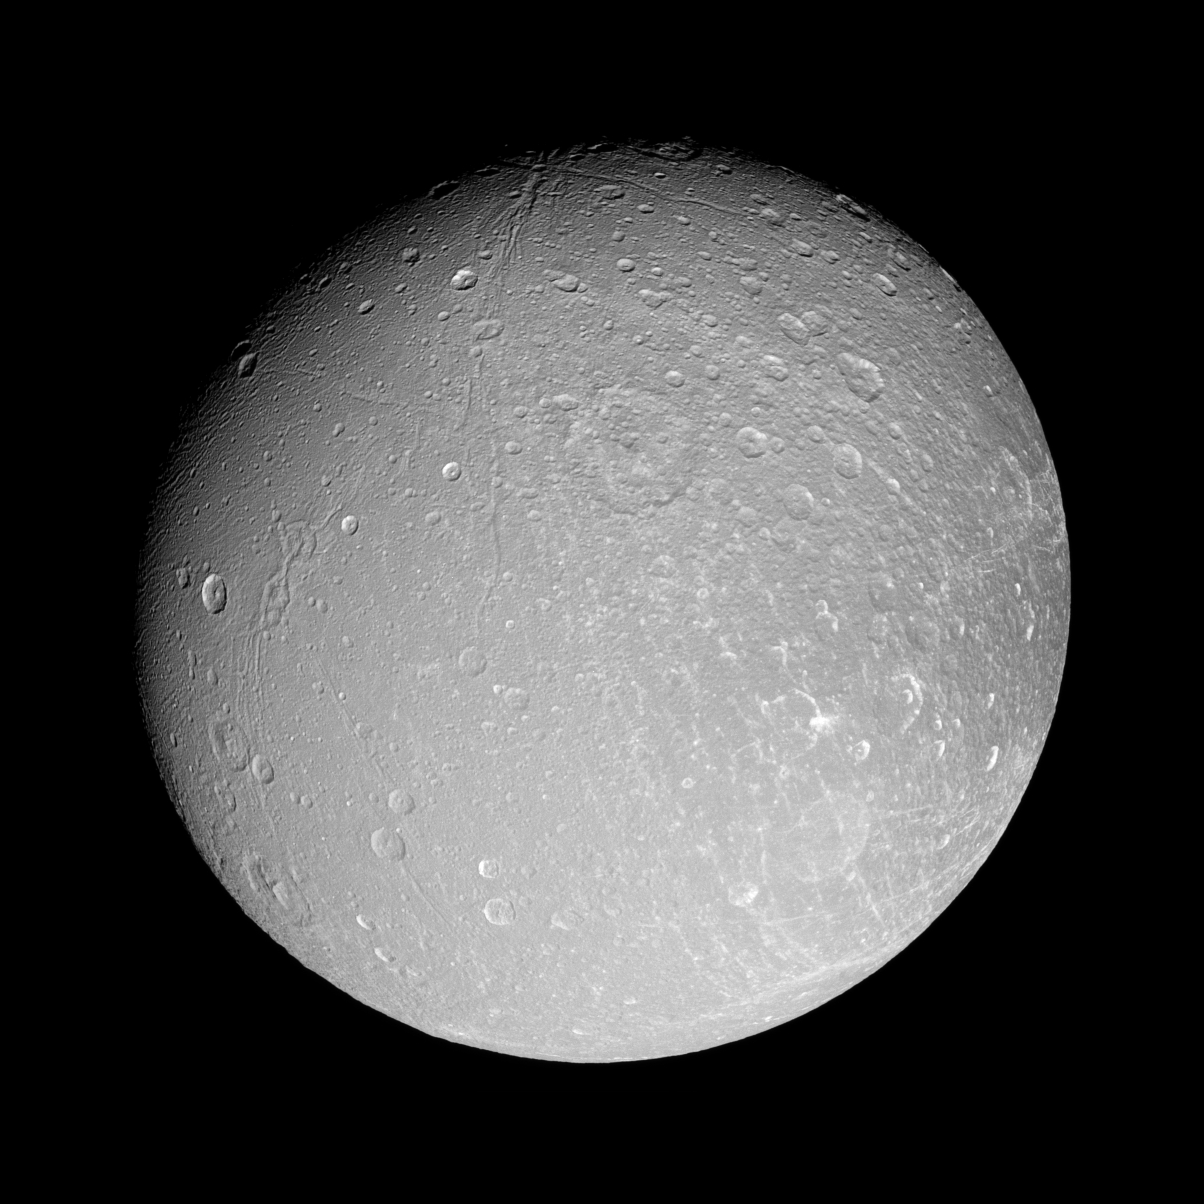

Facing Dione

Canyons slink southward on Dione, while bright-walled craters gleam in the sun. The Cassini spacecraft imaged this same region from a more southerly viewpoint during an approach earlier this year (see PIA08956).

This view is centered on 9 degrees north latitude, 51 degrees west longitude. North on Dione (1,126 kilometers, or 700 miles across) is up.

The image was taken in polarized green light with the Cassini spacecraft narrow-angle camera on Sept. 30, 2007. The view was acquired at a distance of approximately 197,000 kilometers (122,000 miles) from Dione and at a Sun-Dione-spacecraft, or phase, angle of 25 degrees. Image scale is 1 kilometer (0.6 mile) per pixel.

The Cassini-Huygens mission is a cooperative project of NASA, the European Space Agency and the Italian Space Agency. The Jet Propulsion Laboratory, a division of the California Institute of Technology in Pasadena, manages the mission for NASA’s Science Mission Directorate, Washington, D.C. The Cassini orbiter and its two onboard cameras were designed, developed and assembled at JPL. The imaging operations center is based at the Space Science Institute in Boulder, Colo.

Credit: NASA/JPL/Space Science Institute